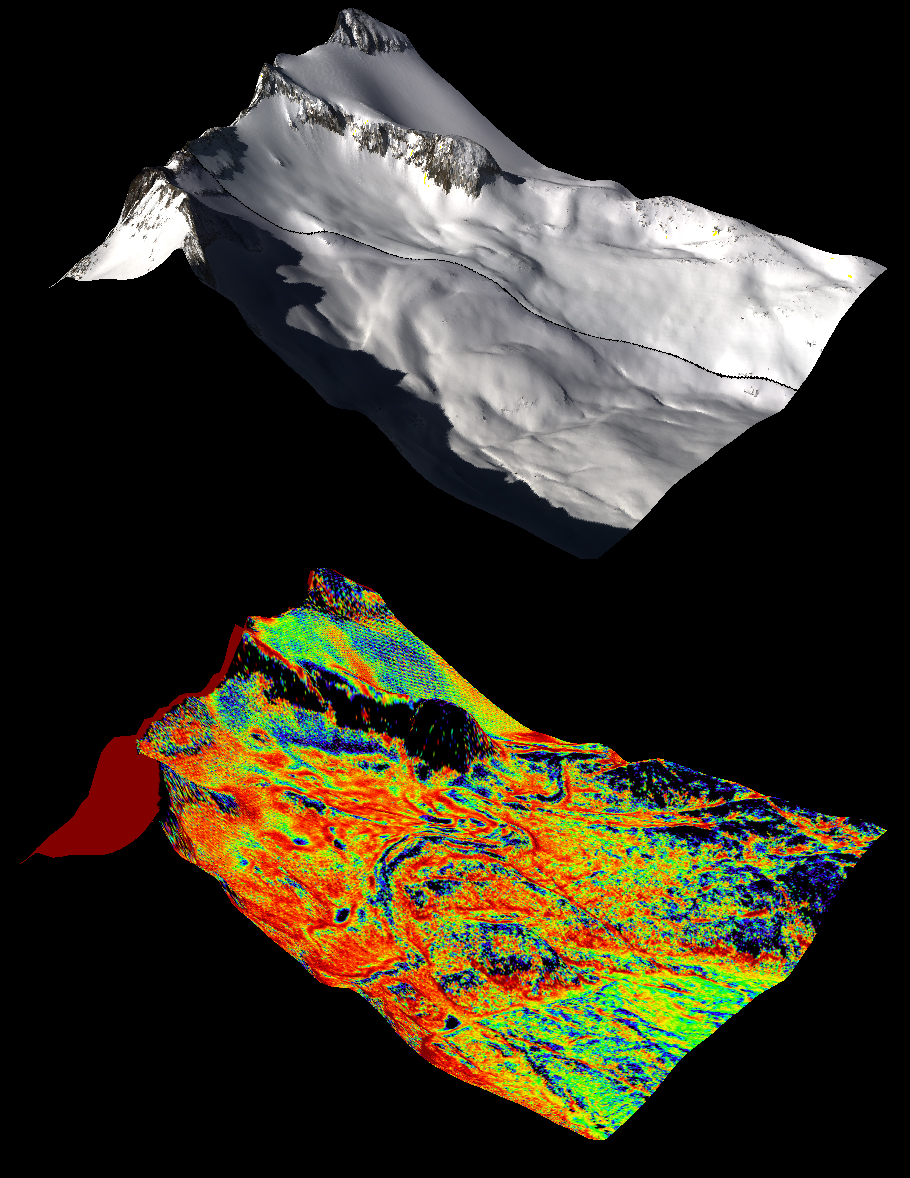

Snow Depth Depicted on Mt. Lyell by NASA’s Airborne Snow Observatory

A natural color image of Mt. Lyell, the highest point in the Tuolumne River Basin (top image) is compared with a three-dimensional color composite image of Mt. Lyell from NASA’s Airborne Snow Observatory depicting snow depth (bottom image). Mt. Lyell holds the Lyell glacier, which has been in sustained retreat since the 1800s

For more information about the Airborne Snow Observatory, visit: http://aso.jpl.nasa.gov/. For more on NASA’s Airborne Science program, visit: http://airbornescience.nasa.gov.

The California Institute of Technology in Pasadena manages JPL for NASA.

Credit: NASA/JPL-Caltech